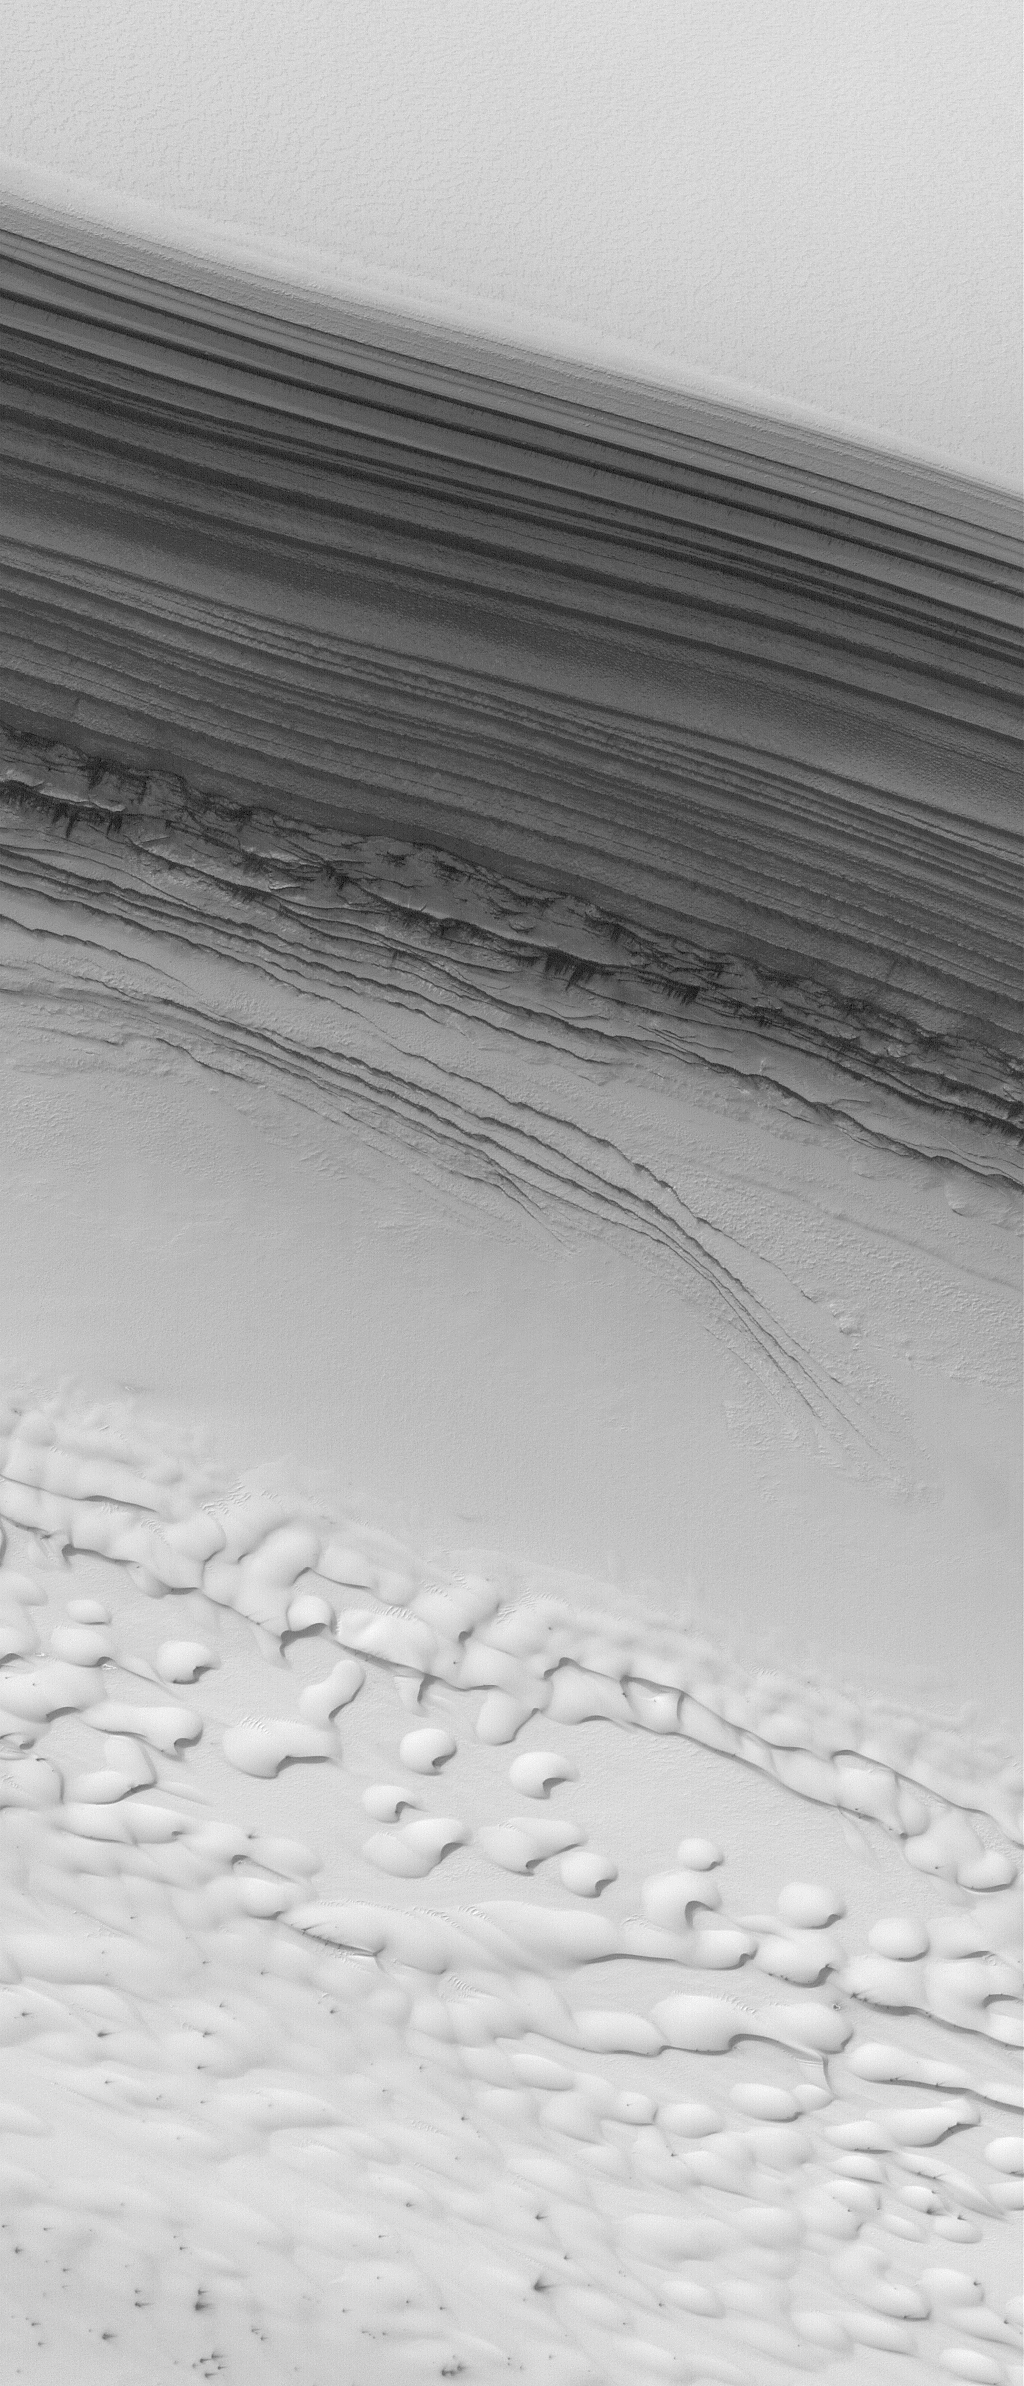

Polar Unconformity

Figure 1

19 August 2004
The arrows (see Figure 1) in this July 2004 Mars Global Surveyor (MGS) Mars Orbiter Camera (MOC) image indicate the location of an unconformity in the layered sequence of the martian north polar cap. An unconformity is a geologic term that indicates a break in the depositional record of a sedimentary deposit. In this case, the change is recorded by the presence of a series of polar layers that are truncated (cut off) along the line of arrows. The erosion that cut these layers along a gentle slope were later covered by a new set of layers that occur from the arrow tips upward to the top of the sequence shown here. The image is located near 85.2°N, 7.3°W. The bright features in the lower third of the image are frost-covered sand dunes. The image covers an area about 3 km (1.9 mi) across and sunlight illuminates the scene from the top/upper right.

Credit: NASA/JPL/Malin Space Science Systems